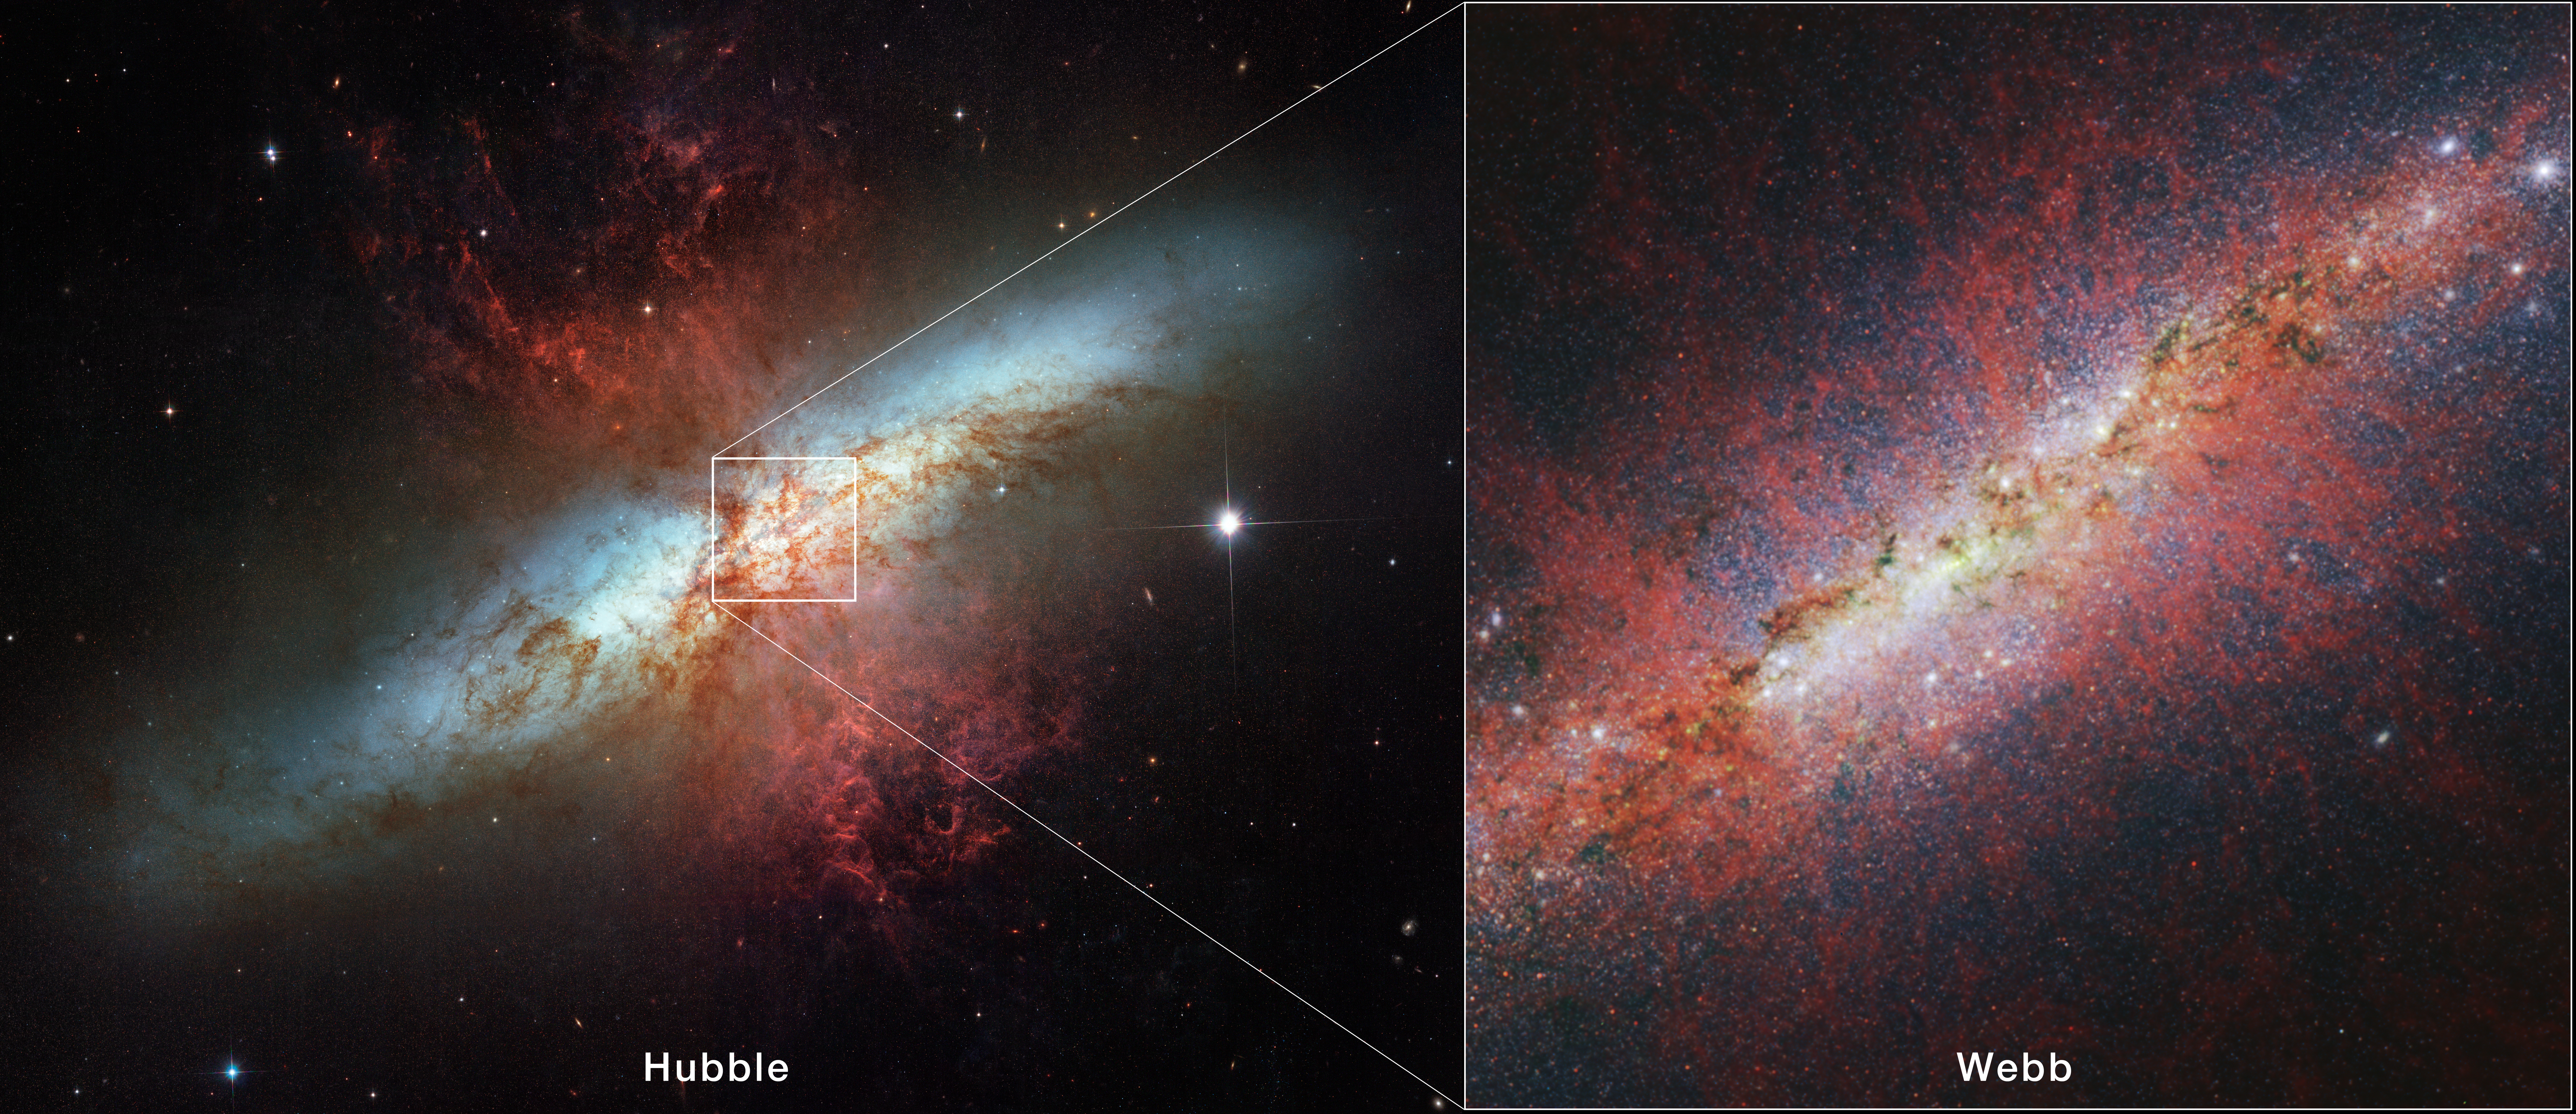

M82 (Hubble and Webb)

Starburst galaxy M82 was observed by the Hubble Space Telescope in 2006, which showed the galaxy’s edge-on spiral disk, shredded clouds, and hot hydrogen gas. The James Webb Space Telescope has observed M82’s core, capturing in unprecedented detail the structure of the galactic wind and characterizing individual stars and star clusters.

The Webb image is from the telescope’s NIRCam (Near-Infrared Camera) instrument. The red filaments trace the shape of the cool component of the galactic wind via polycyclic aromatic hydrocarbons (PAHs). PAHs are very small dust grains that survive in cooler temperatures but are destroyed in hot conditions. The structure of the emission is similar to that of the ionized gas, suggesting PAHs may be replenished from cooler molecular material as it is ionized.

Credit: Image: NASA, ESA, CSA, STScI, Alberto Bolatto (UMD)